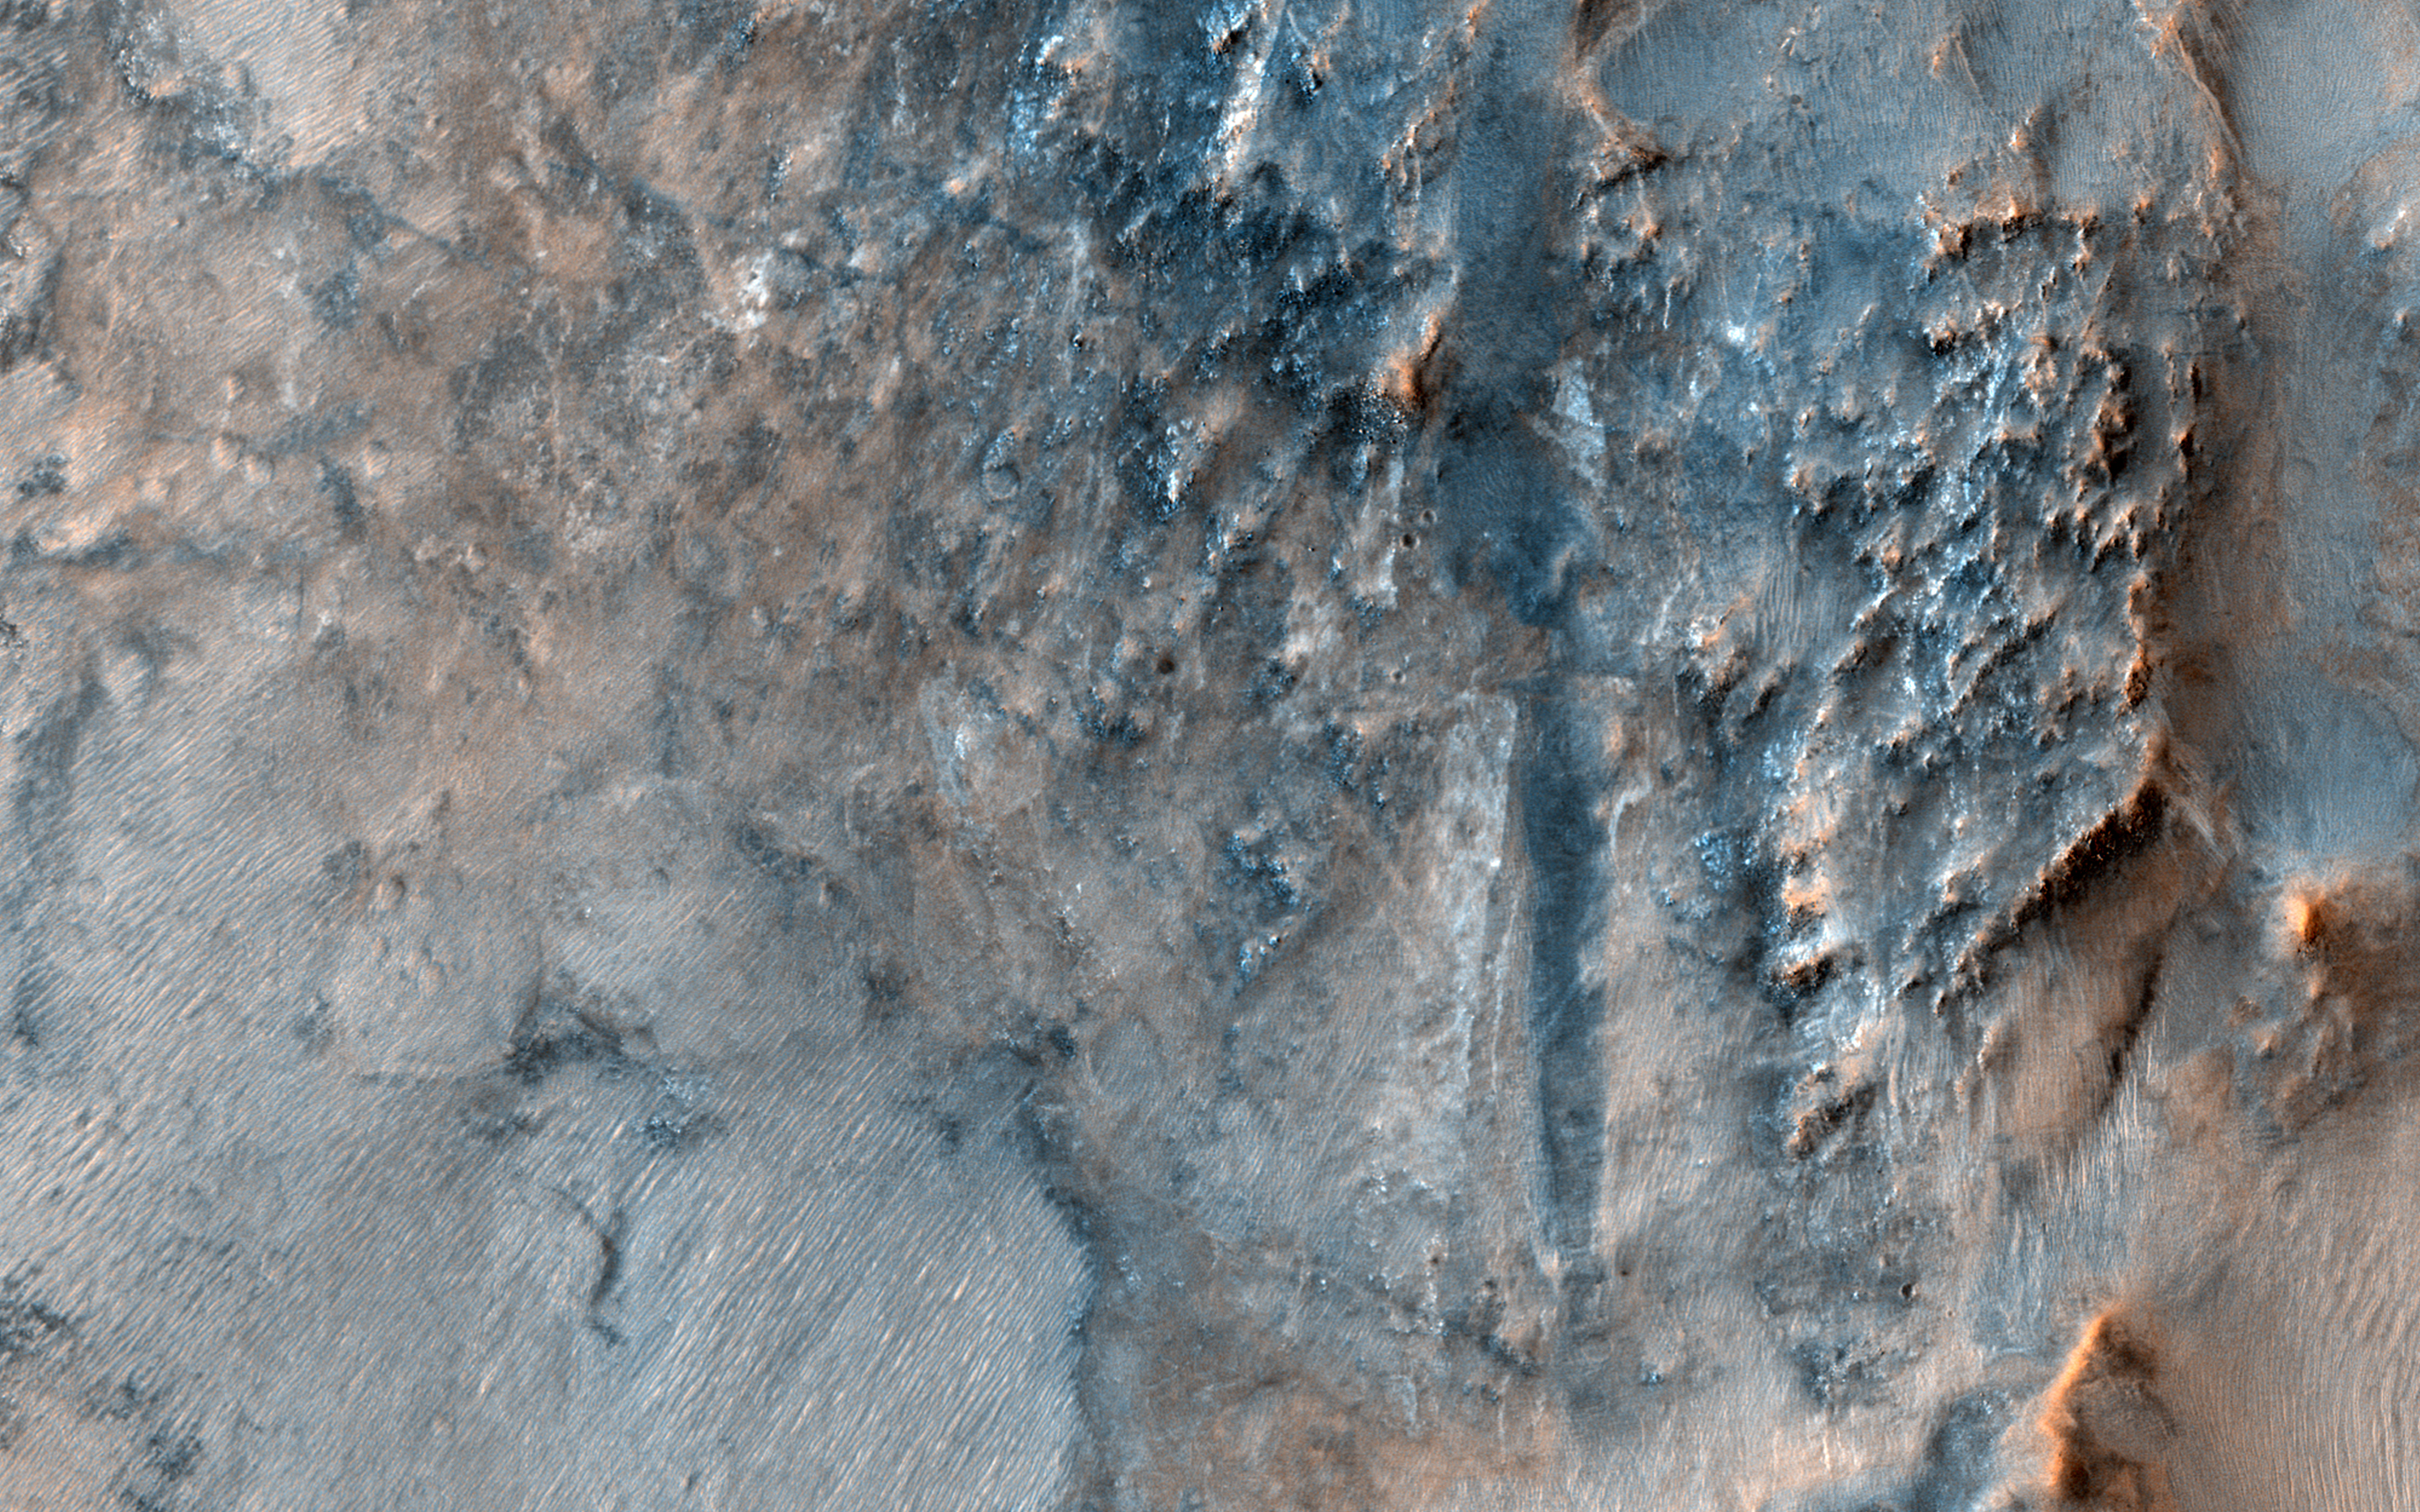

The Bedrock Riddles of Nili Fossae

This image of the Nili Fossae region, to the west of the great Isidis basin, shows layered bedrock with many impact craters.

Nili Fossae is one of the most mineralogically important sites on Mars. Remote observations by the infrared spectrometer onboard MRO (called CRISM) suggest the layers in the ancient craters contain clays, carbonates, and iron oxides, perhaps due to hydrothermal alteration of the crust. However, the impact craters have been degraded by many millions of years of erosion so the original sedimentary, impact ejecta, or lava flows are hard to distinguish.

The bright linear features are sand dunes, also known as “transverse aeolian dunes,” because the wind direction is at ninety degrees to their elongated orientation. This shows that the erosion of Nili Fossae continues to the present day with sand-sized particles broken off from the local rocks mobilized within the dunes.

The map is projected here at a scale of 50 centimeters (19.7 inches) per pixel. (The original image scale is 56.6 centimeters [22.3 inches] per pixel [with 2 x 2 binning]; objects on the order of 170 centimeters [66.9 inches] across are resolved.) North is up.

The University of Arizona, in Tucson, operates HiRISE, which was built by Ball Aerospace & Technologies Corp., in Boulder, Colorado. NASA’s Jet Propulsion Laboratory, a division of Caltech in Pasadena, California, manages the Mars Reconnaissance Orbiter Project for NASA’s Science Mission Directorate, Washington.

Credit: NASA/JPL-Caltech/University of Arizona